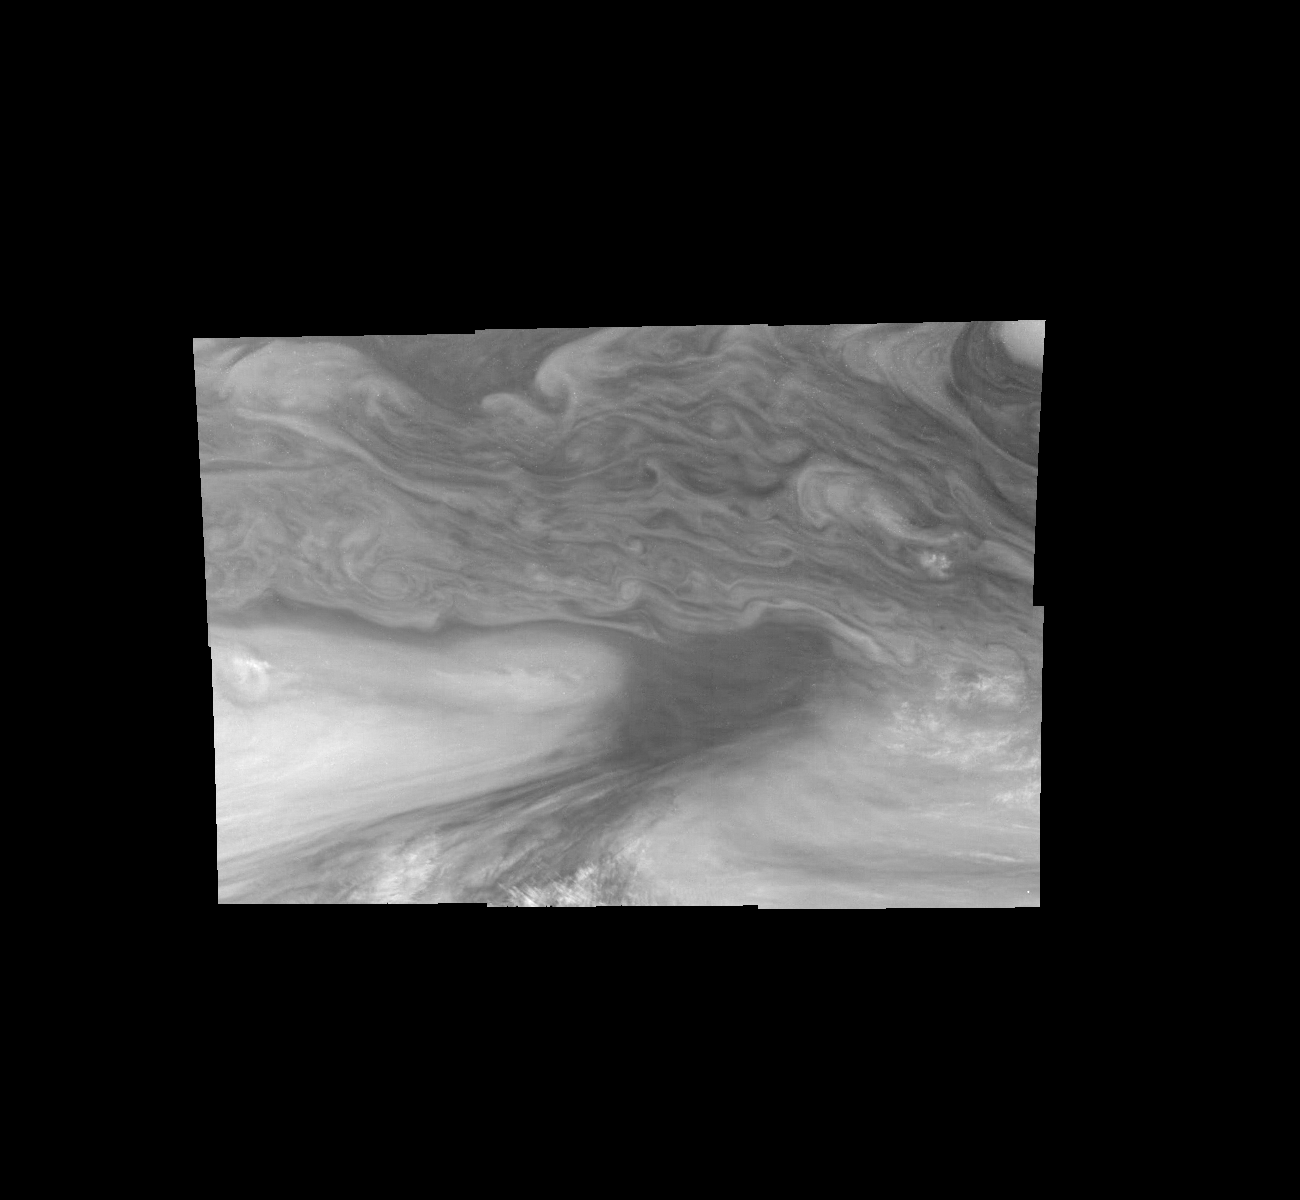

Jupiter’s Equatorial Region in a Methane Band (Time Set 4)

Mosaic of Jupiter’s equatorial region at 727 nanometers (nm). The mosaic covers an area of 34,000 kilometers by 22,000 kilometers. Light at 727 nm is moderately absorbed by atmospheric methane. This image shows the features of Jupiter’s main visible cloud deck and upper-tropospheric haze, with higher features enhanced in brightness over lower features. The dark region near the center of the mosaic is an equatorial “hotspot” similar to the Galileo Probe entry site. These features are holes in the bright, reflective, equatorial cloud layer where warmer thermal emission from Jupiter’s deep atmosphere can pass through. The circulation patterns observed here along with the composition measurements from the Galileo Probe suggest that dry air may be converging and sinking over these regions, maintaining their cloud-free appearance. The bright oval in the upper right of the mosaic as well as the other smaller bright features are examples of upwelling of moist air and condensation.

North is at the top. The mosaic covers latitudes 1 to 19 degrees and is centered at longitude 336 degrees West. The smallest resolved features are tens of kilometers in size. These images were taken on December 17, 1996, at a range of 1.5 million kilometers by the Solid State Imaging system aboard NASA’s Galileo spacecraft.

The Jet Propulsion Laboratory, Pasadena, CA manages the mission for NASA’s Office of Space Science, Washington, DC.

Credit: NASA/JPL-Caltech